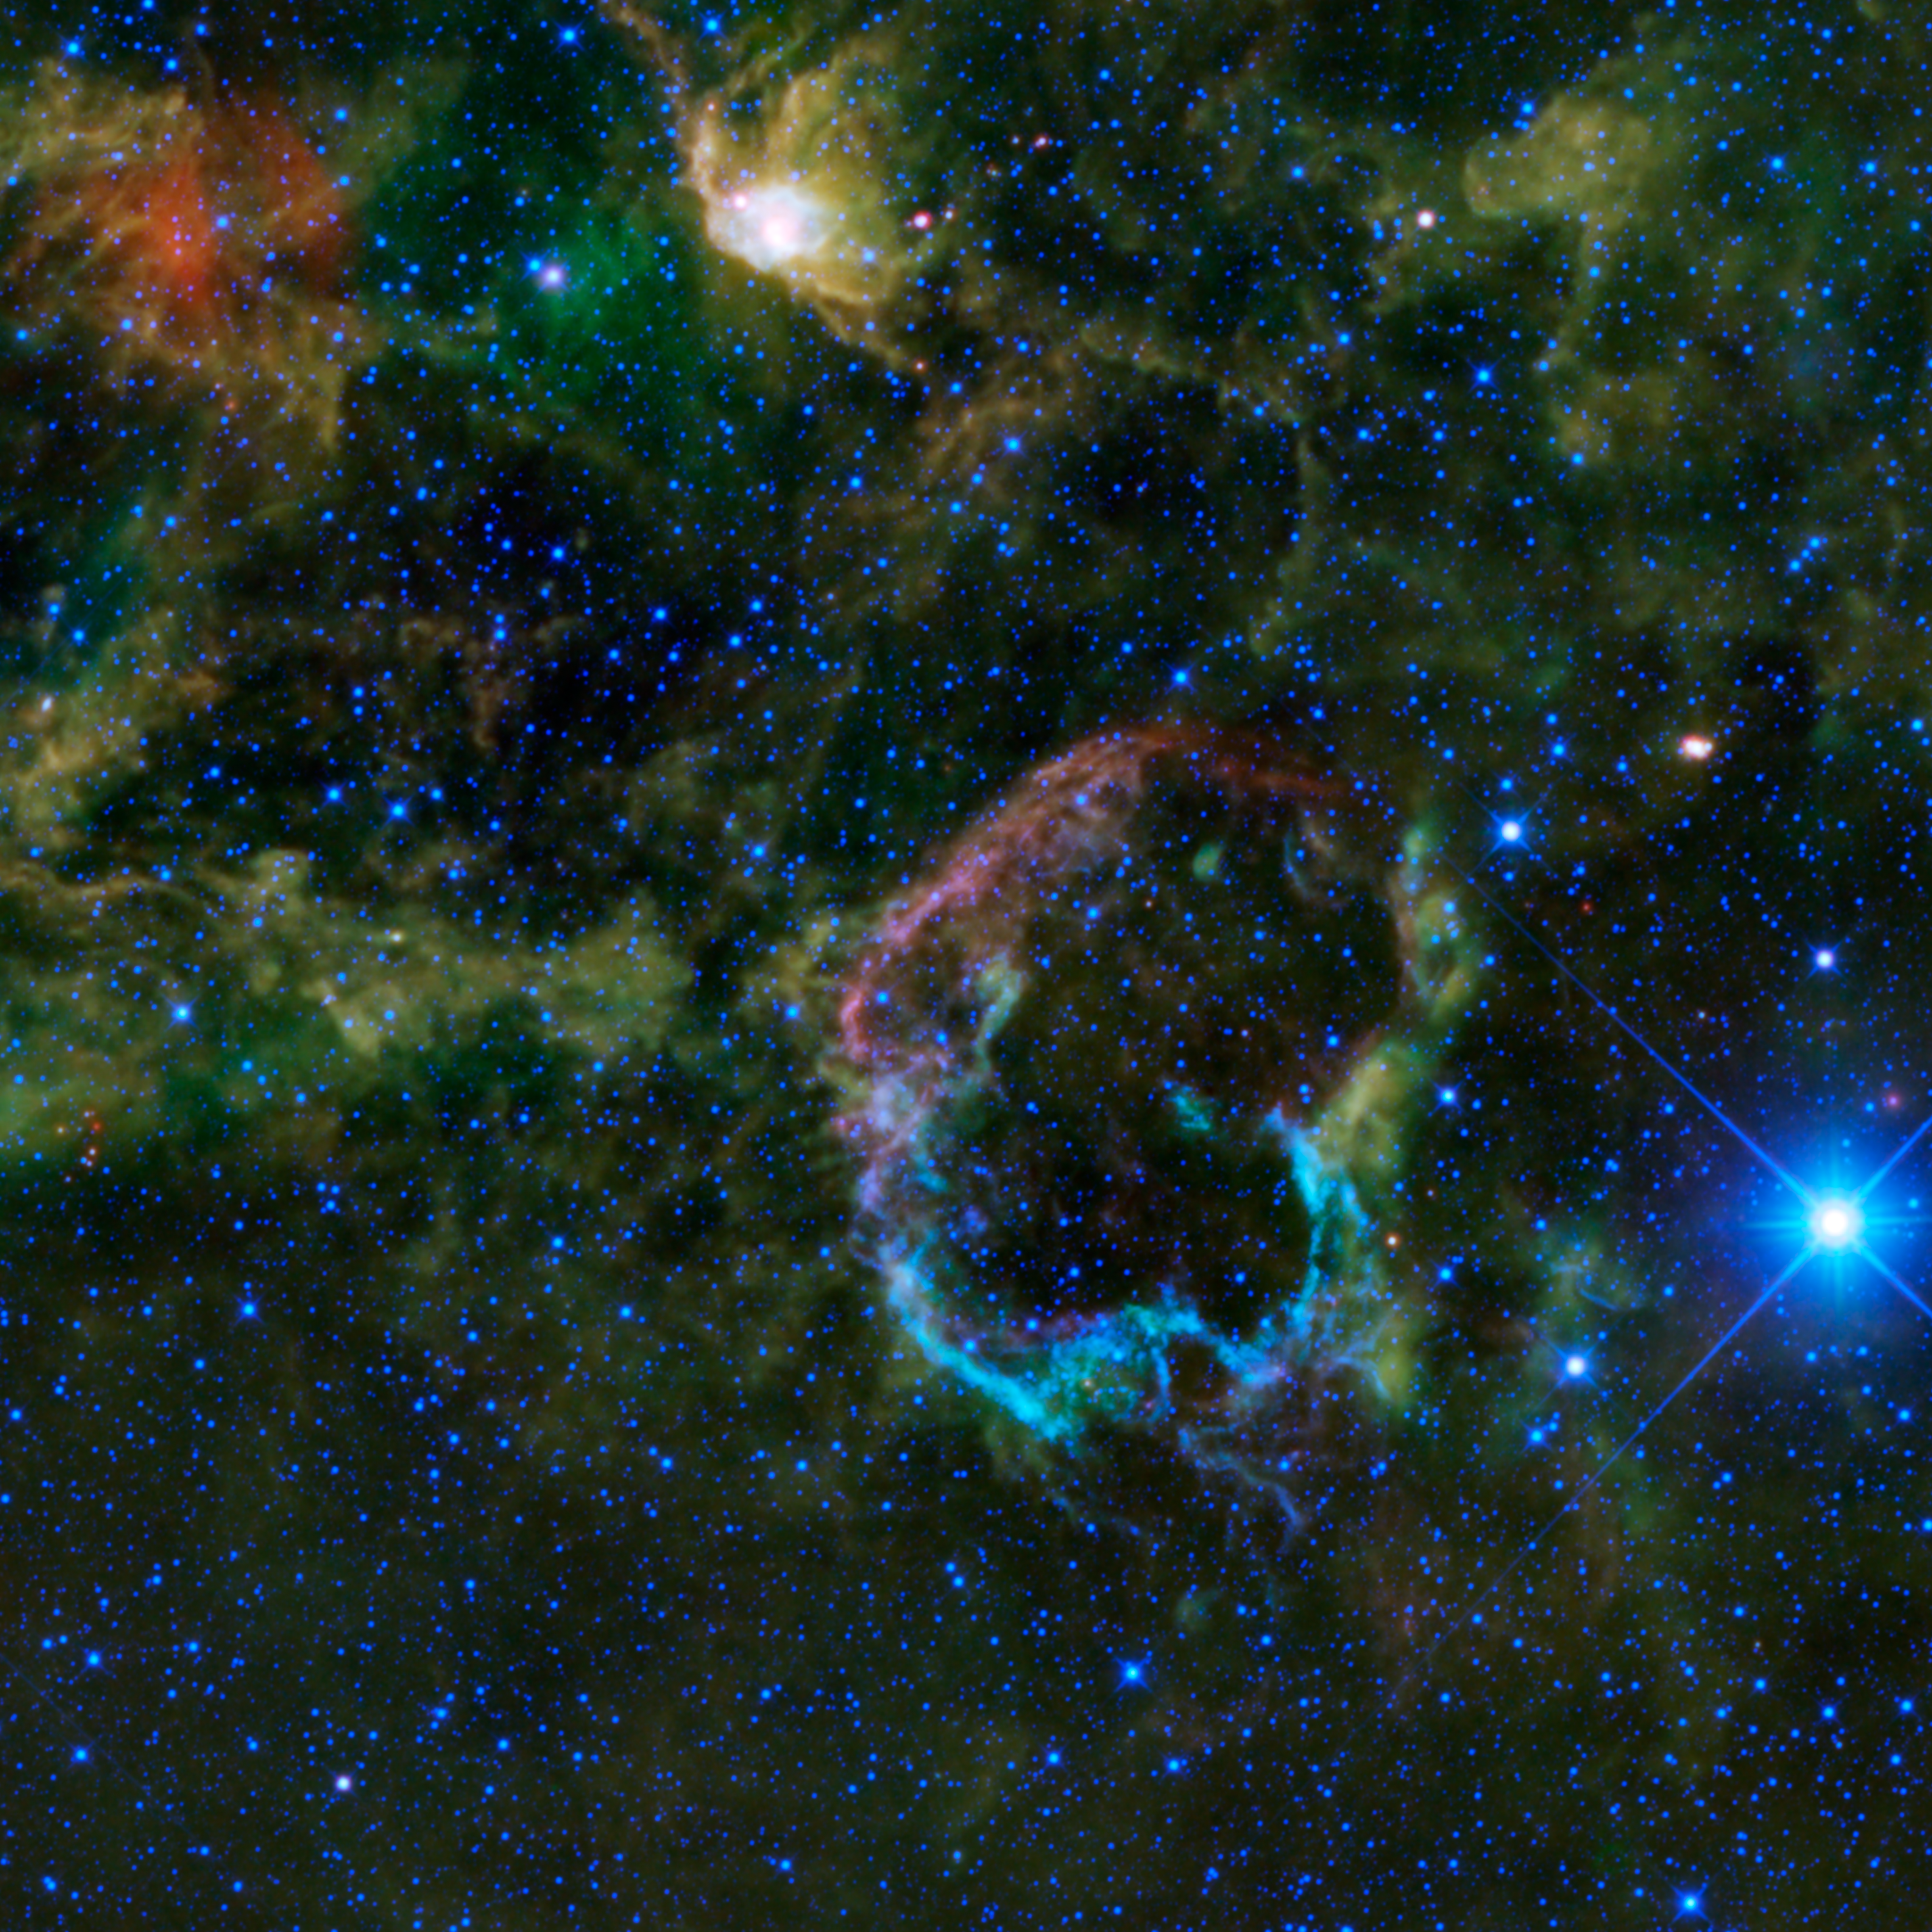

An Explosion of Infrared Color

This oddly colorful nebula is the supernova remnant IC 443 as seen by NASA’s Wide-field Infrared Survey Explorer, or WISE. Also known as the Jellyfish nebula, IC 443 is particularly interesting because it provides a look into how stellar explosions interact with their environment. IC 443 can be found near the star Eta Geminorum, which lies near Castor, one of the twins in the constellation Gemini.

Just like human beings, stars have a life cycle — they are born, mature and eventually die. The manner in which stars die depends on their mass. Stars with mass similar to the sun typically become planetary nebulae at the end of their lives, whereas stars with many times the sun’s mass explode as supernovae. IC 443 is the remains of a star that went supernova somewhere between 5,000 and 10,000 years ago. The blast from the supernova sent out shock waves that traveled through space, sweeping up and heating the surrounding gas and dust in the interstellar medium, and creating the supernova remnant seen in this image.

What is unusual about the IC 443 is that its shell-like form has two halves that have different radii, structures and emissions. The larger northeastern shell, seen here as the violet-colored semi-circle on the top left of the supernova remnant, is composed of sheet-like filaments that are emitting light from iron, neon, silicon and oxygen gas atoms, in addition to dust particles, all heated by the blast from the supernova. The smaller southern shell, seen here in a bright cyan color on the bottom half of the image, is constructed of denser clumps and knots primarily emitting light from hydrogen gas and heated dust. These clumps are part of a molecular cloud, which can be seen in this image as the greenish cloud cutting across IC 443 from the northwest to southeast. The color differences seen in this image represent different wavelengths of infrared emission.

The differences in color are also the result of differences in the energies of the shock waves hitting the interstellar medium. The northeastern shell was probably created by a fast shock wave (100 kilometers per second or 223,700 miles per hour), whereas the southern shell was probably created by a slow shock wave (30 kilometers per second or 67,100 miles per hour).

All WISE featured images use color to represent specific infrared wavelengths. Blue represents 3.4-micron light, cyan represents 4.6-micron light, green represents 12-micron light and red represents 22-micron light. In this image, we see a mixing of blue and cyan in the southern ridge that is not often seen in other WISE images. The northeastern shell appears violet, indicating a mixture of longer infrared wavelengths from cooler dust (red) and shorter infrared wavelengths from luminescent gas (blue).

JPL manages the Wide-field Infrared Survey Explorer for NASA’s Science Mission Directorate, Washington. The principal investigator, Edward Wright, is at UCLA. The mission was competitively selected under NASA’s Explorers Program managed by the Goddard Space Flight Center, Greenbelt, Md. The science instrument was built by the Space Dynamics Laboratory, Logan, Utah, and the spacecraft was built by Ball Aerospace & Technologies Corp., Boulder, Colo. Science operations and data processing take place at the Infrared Processing and Analysis Center at the California Institute of Technology in Pasadena. Caltech manages JPL for NASA.

Credit: NASA/JPL-Caltech/UCLA